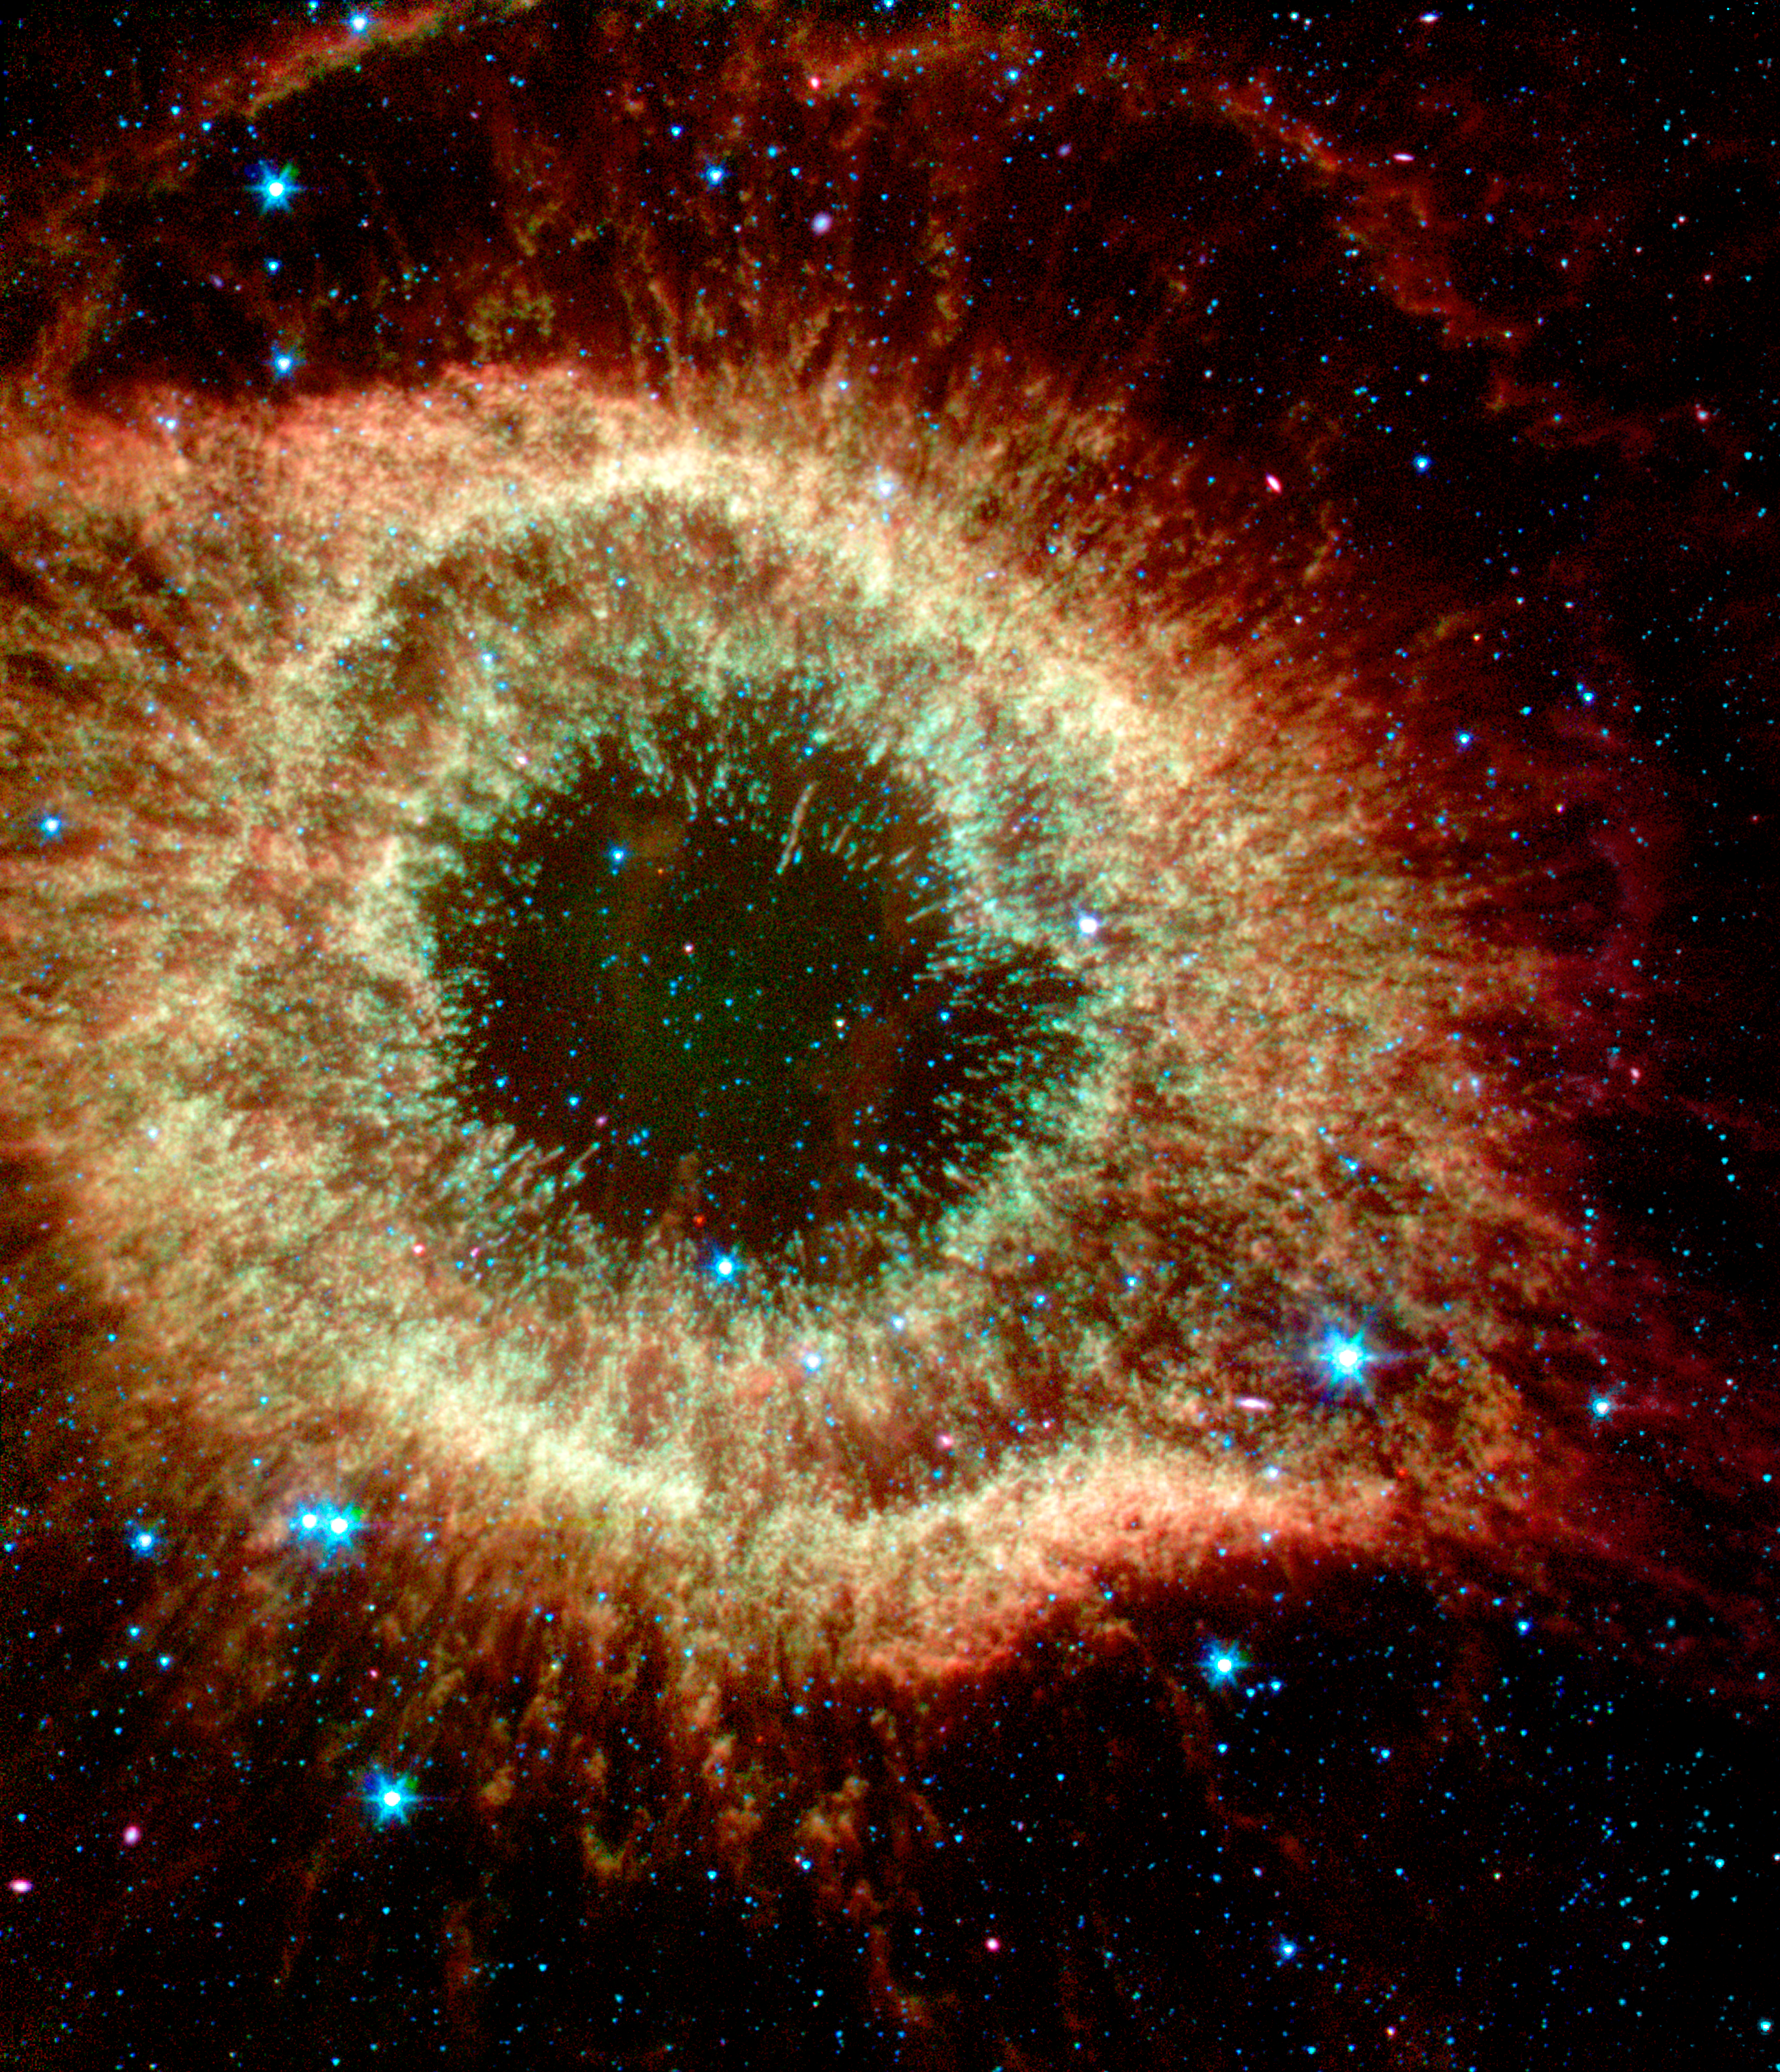

Infrared Helix

The Helix Nebula, which is composed of gaseous shells and disks puffed out by a dying sunlike star, exhibits complex structure on the smallest visible scales. In this new image from NASA's Spitzer Space Telescope, infrared light at wavelengths of 3.6, 4.5, and 8.0 microns has been colored blue, green, and red (respectively). The color saturation also has been increased to intensify hues. The "cometary knots" show blue-green heads due to excitation of their molecular material from shocks or ultraviolet radiation. The tails of the cometary knots appear redder due to being shielded from the central star's ultraviolet radiation and wind by the heads of the knots.

Credit: NASA/JPL-Caltech/J. Hora (Harvard-Smithsonian CfA)